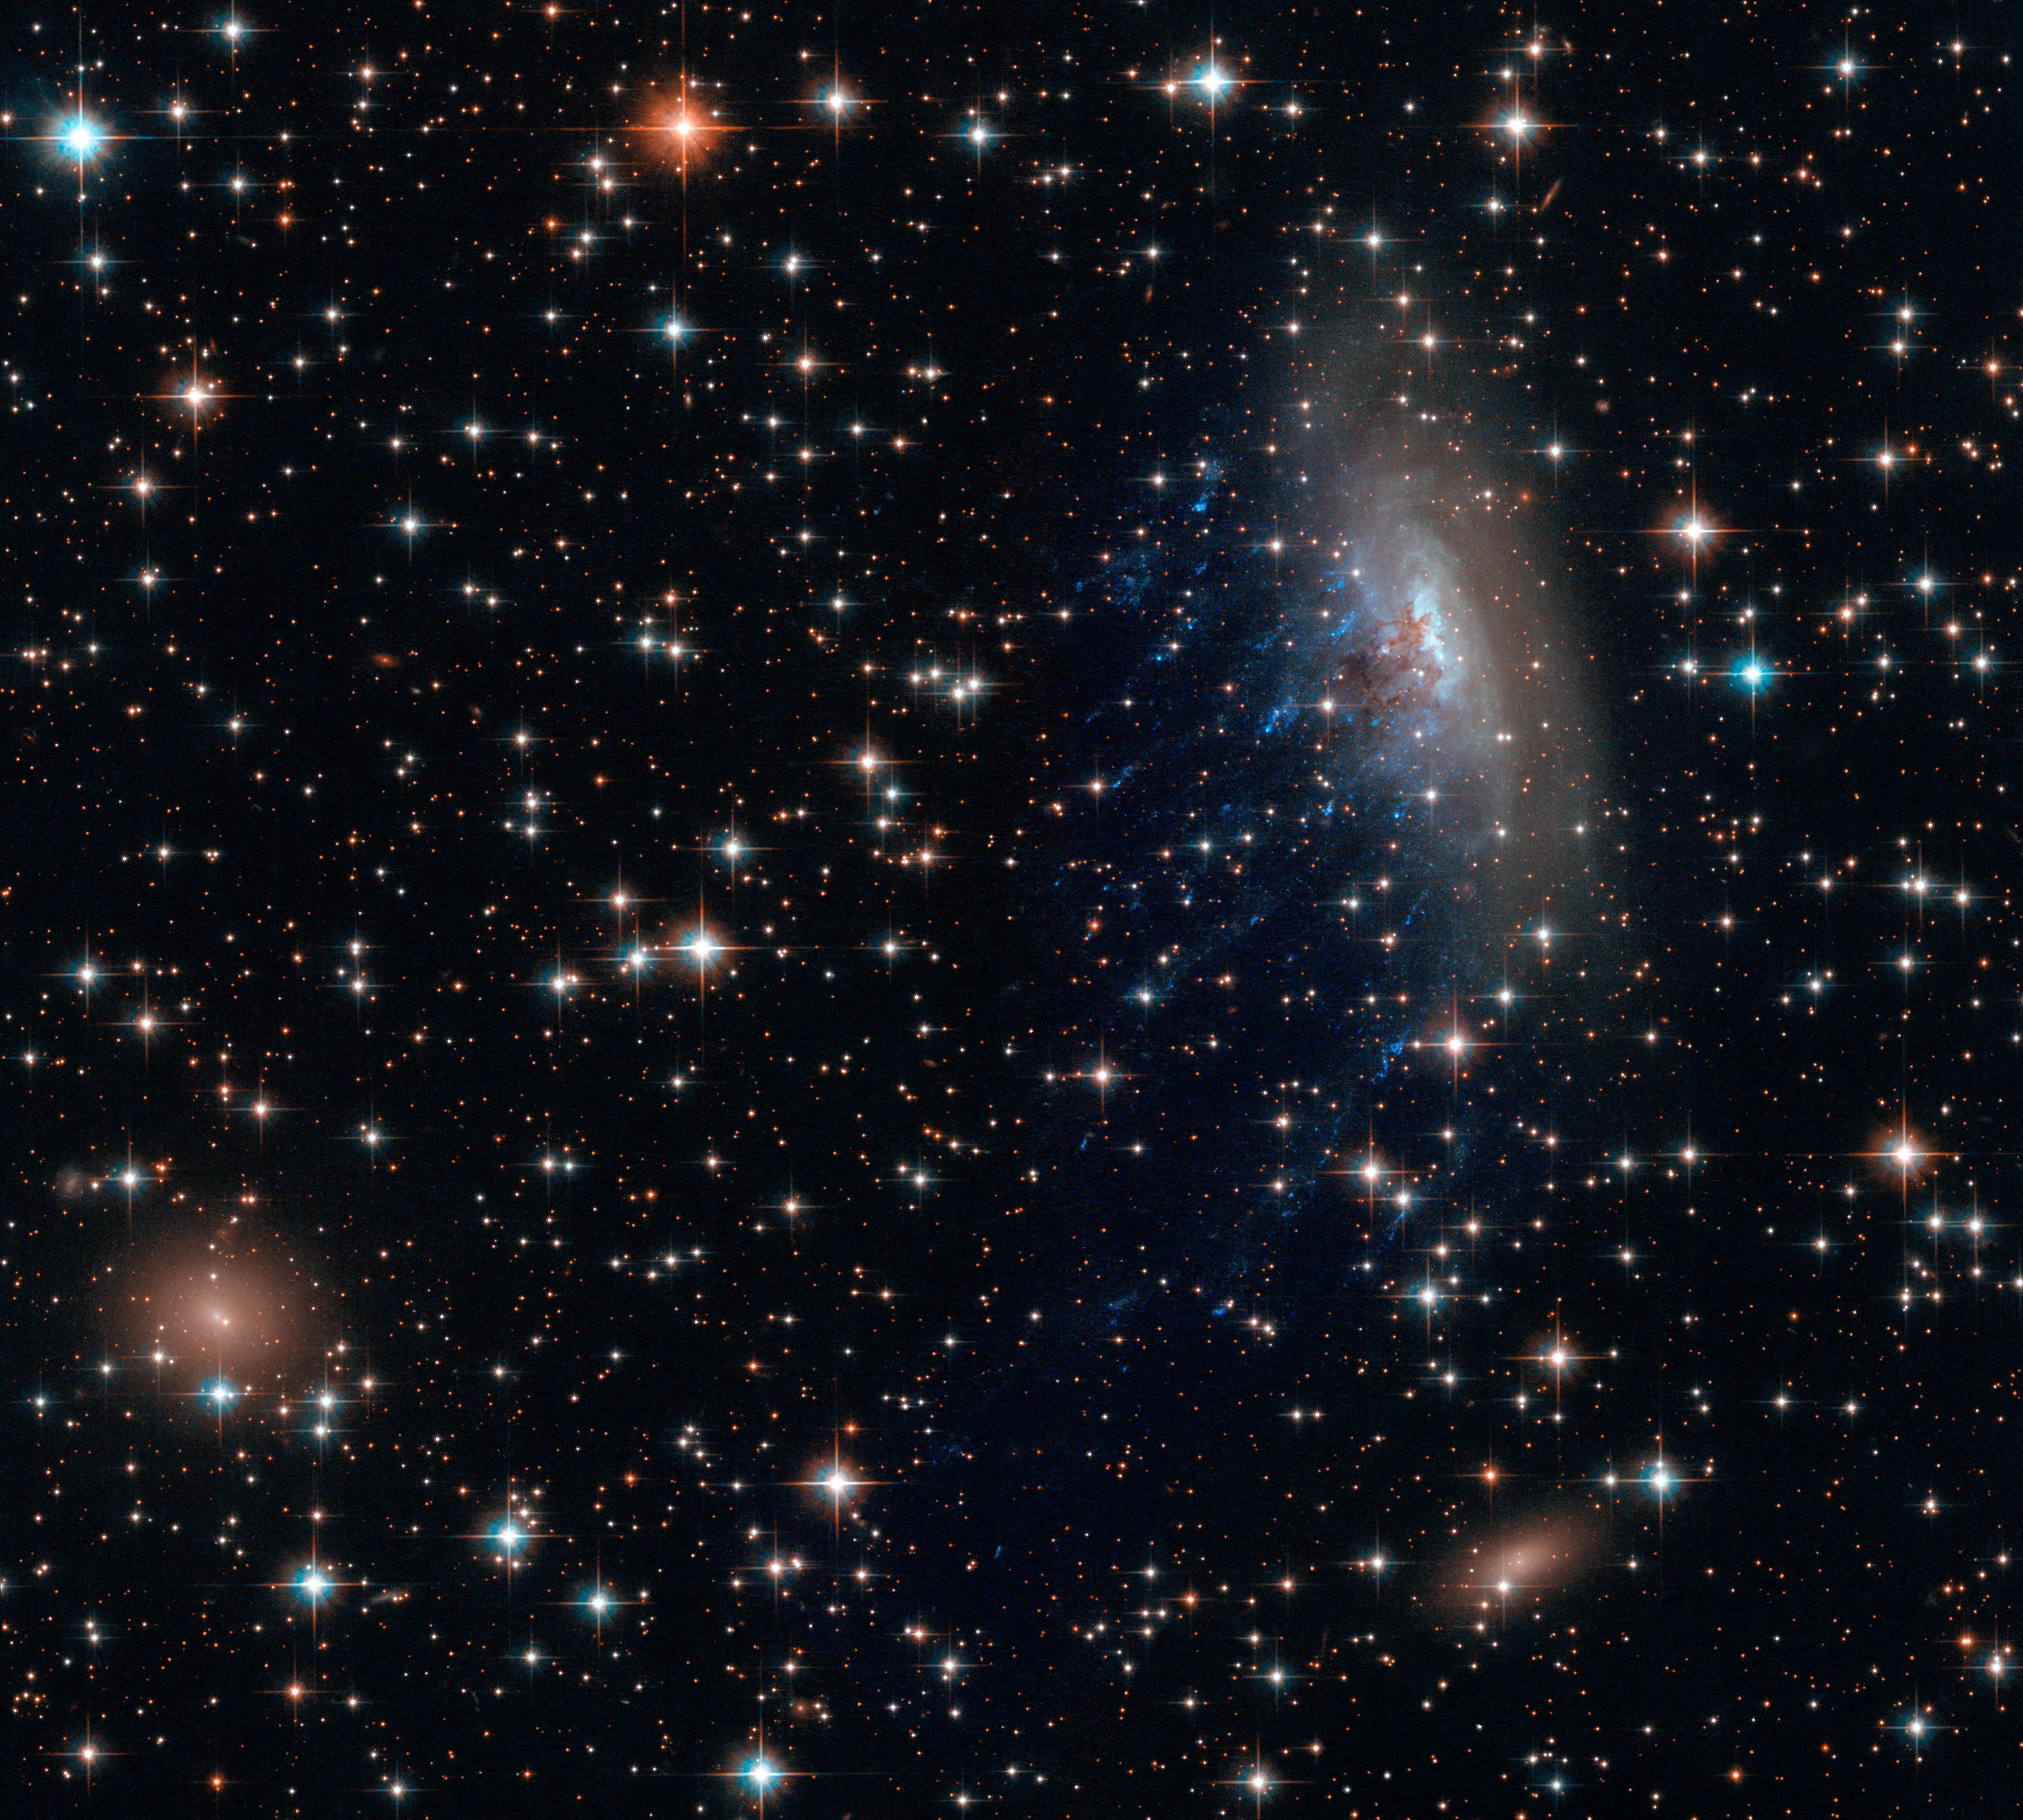

Galaxy ESO 137-001

The spiral galaxy ESO 137-001 looks like a dandelion caught in a breeze in this new Hubble Space Telescope image.

The galaxy is zooming toward the upper right of this image, in between other galaxies in the Norma cluster located over 200 million light-years away. The road is harsh: intergalactic gas in the Norma cluster is sparse, but so hot at 180 million degrees Fahrenheit that it glows in X-rays.

The spiral plows through the seething intra-cluster gas so rapidly – at nearly 4.5 million miles per hour – much of its own gas is caught and torn away. Astronomers call this "ram pressure stripping." The galaxy's stars remain intact due to the binding force of their gravity.

Tattered threads of gas, the blue jellyfish-tendrils sported by ESO 137-001 in the image, illustrate the process. Ram pressure has strung this gas away from its home in the spiral galaxy and out over intergalactic space. Once there, these strips of gas have erupted with young, massive stars, which are pumping out light in vivid blues and ultraviolet.

The brown, smoky region near the center of the spiral is being pushed in a similar manner, although in this case it is small dust particles, and not gas, that are being dragged backwards by the intra-cluster medium.

From a star-forming perspective, ESO 137-001 really is spreading its seeds into space like a dandelion in the wind. The stripped gas is now forming stars. However, the galaxy, drained of its own star-forming fuel, will have trouble making stars in the future. Through studying this runaway spiral, and other galaxies like it, astronomers hope to gain a better understanding of how galaxies form stars and evolve over time.

The image, obtained through Hubble's Wide Field Camera 3, is also decorated with hundreds of stars from within the Milky Way. Though not connected in the slightest to ESO 137-001, these stars and the two reddish elliptical galaxies contribute to a vibrant celestial vista.

Credit: NASA, ESA, and the Hubble Heritage Team (STScI/AURA); Acknowledgment: M. Sun (University of Alabama, Huntsville)